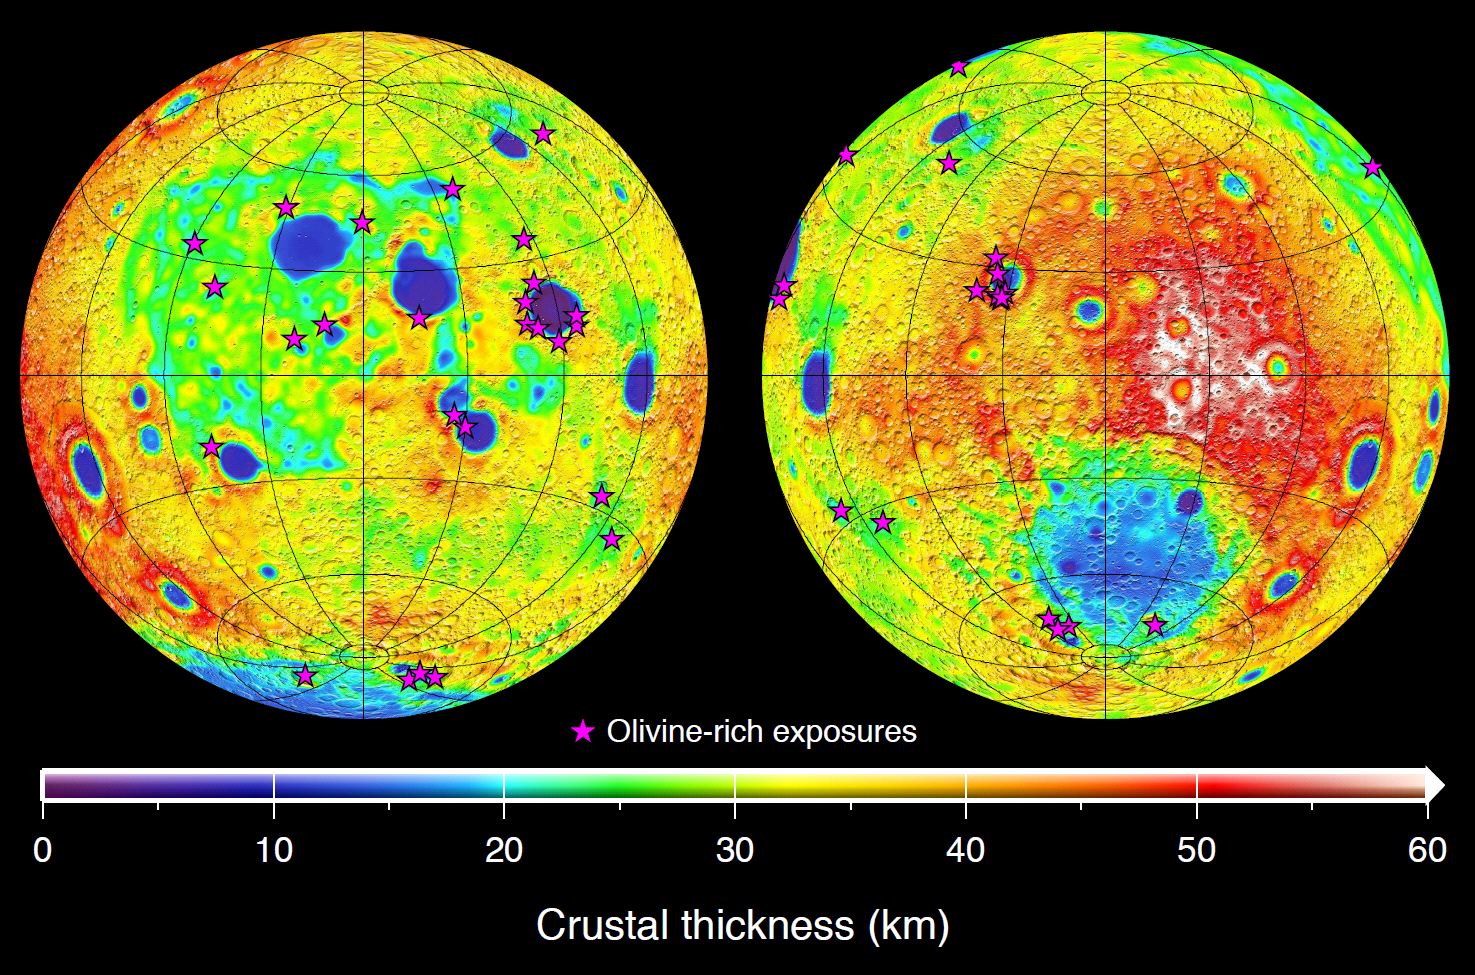

Mapping Lunar Highlands

This graphic depicting the bulk density of the lunar highlands on the near and far sides of the moon was generated using gravity data from NASA’s GRAIL mission and topography data from NASA’s Lunar Reconnaissance Orbiter. Red corresponds to higher than average densities and blue corresponds to lower than average densities. The average bulk density of the lunar highlands crust is 2,550 kilograms per meter cubed, which is 12 percent lower than generally assumed.

White denotes regions that contain mare basalts (thin lines) and that were not analyzed. Solid circles correspond to prominent impact basins. The largest basin on the moon’s far side hemisphere, the South Pole-Aitken basin, has a higher than average density that reflects its atypical iron-rich surface composition.

Data are presented in two Lambert azimuthal equal-area projections centered over the near (left) and far side (right) hemispheres, with each image covering 75 percent of the lunar surface.

NASA’s Jet Propulsion Laboratory in Pasadena, Calif., manages the GRAIL mission for NASA’s Science Mission Directorate in Washington. The Massachusetts Institute of Technology, Cambridge, is home to the mission’s principal investigator, Maria Zuber. GRAIL is part of the Discovery Program managed at NASA’s Marshall Space Flight Center in Huntsville, Ala. Lockheed Martin Space Systems in Denver built the spacecraft. The California Institute of Technology in Pasadena manages JPL for NASA.

Credit: NASA/JPL-Caltech/IPGP